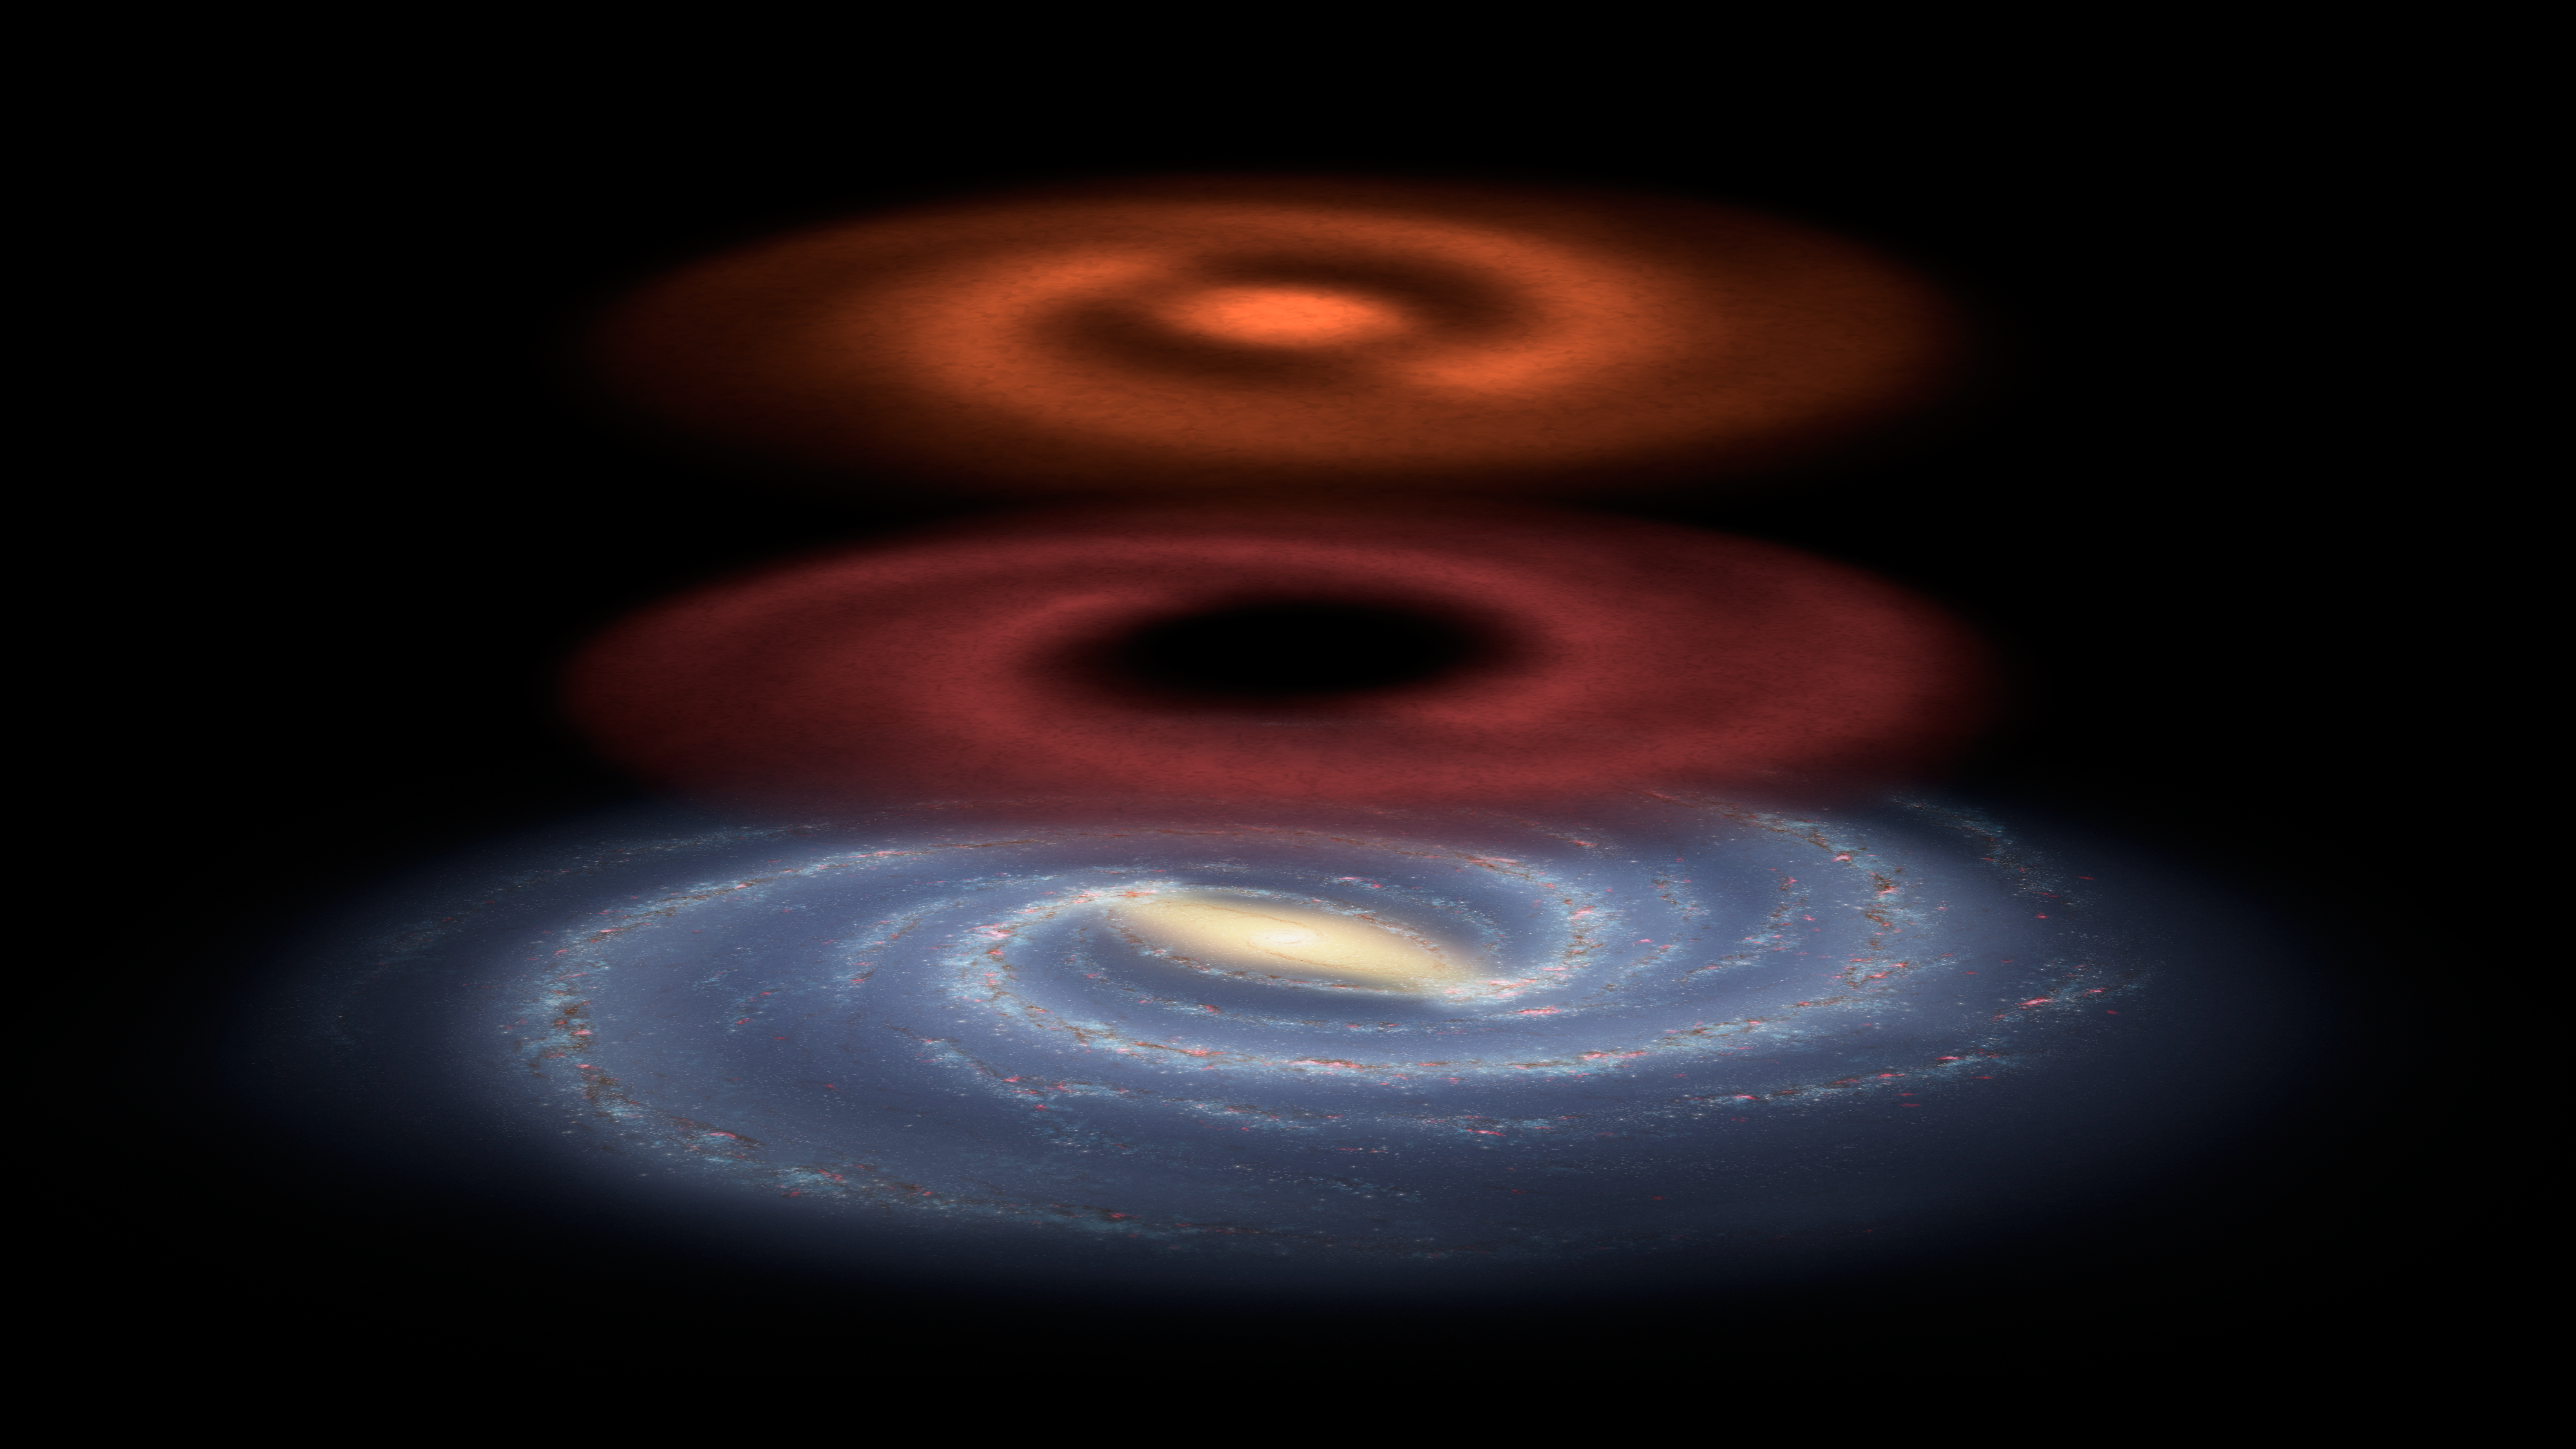

Mapping Invisible Pools of Gas in Our Galaxy (Illustration)

Figure 1

This illustration shows a newfound reservoir of stellar fuel discovered by the Herschel space observatory (red). Stars are formed out of pools of gaseous hydrogen molecules. To locate these pools, astronomers have historically looked for carbon monoxide (CO), which is co-located with the hydrogen gas (orange). But this tracer molecule does not lead astronomers to all of the star-making material in our galaxy. By using Herschel to map ionized carbon (C+), scientists were able to find additional reservoirs of the hydrogen gas.

Herschel is a European Space Agency mission, with science instruments provided by consortia of European institutes and with important participation by NASA. NASA’s Herschel Project Office is based at NASA’s Jet Propulsion Laboratory, Pasadena, Calif. JPL contributed mission-enabling technology for two of Herschel’s three science instruments. The NASA Herschel Science Center, part of the Infrared Processing and Analysis Center at the California Institute of Technology in Pasadena, supports the United States astronomical community. Caltech manages JPL for NASA.

Credit: NASA/JPL-Caltech/JHU